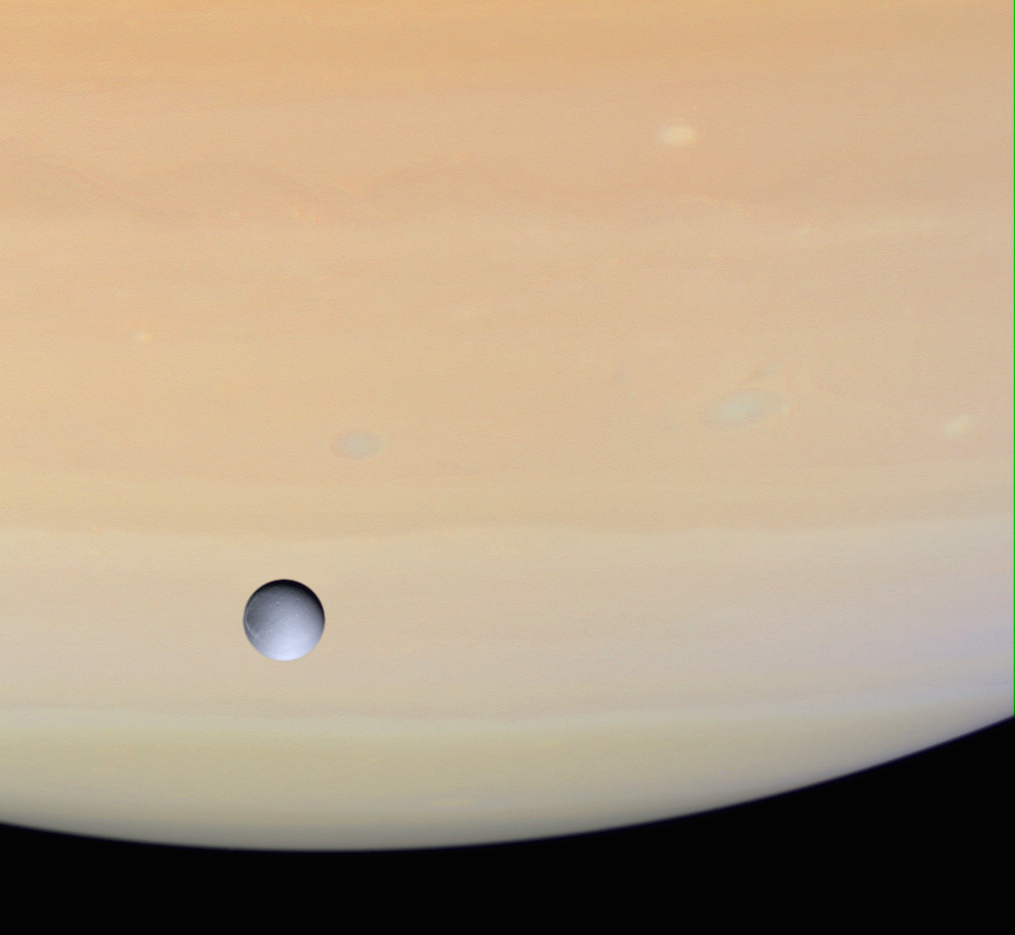

Dione and Saturn

Cassini captured Dione against the globe of Saturn as it approached the icy moon for its close rendezvous on Dec. 14, 2004. This natural color view shows the moon has strong variations in brightness across its surface, but a remarkable lack of color, compared to the warm hues of Saturn’s atmosphere. Several oval-shaped storms are present in the planet’s atmosphere, along with ripples and waves in the cloud bands.

The images used to create this view were obtained with the Cassini spacecraft wide-angle camera at a distance of approximately 603,000 kilometers (375,000 miles) from Dione through a filter sensitive to wavelengths of ultraviolet light centered at 338 nanometers. The Sun-Dione-spacecraft, or phase, angle is 34 degrees. The image scale is about 32 kilometers (20 miles) per pixel.

The Cassini-Huygens mission is a cooperative project of NASA, the European Space Agency and the Italian Space Agency. The Jet Propulsion Laboratory, a division of the California Institute of Technology in Pasadena, manages the mission for NASA’s Science Mission Directorate, Washington, D.C. The Cassini orbiter and its two onboard cameras were designed, developed and assembled at JPL. The imaging team is based at the Space Science Institute, Boulder, Colo.

Credit: NASA/JPL/Space Science Institute